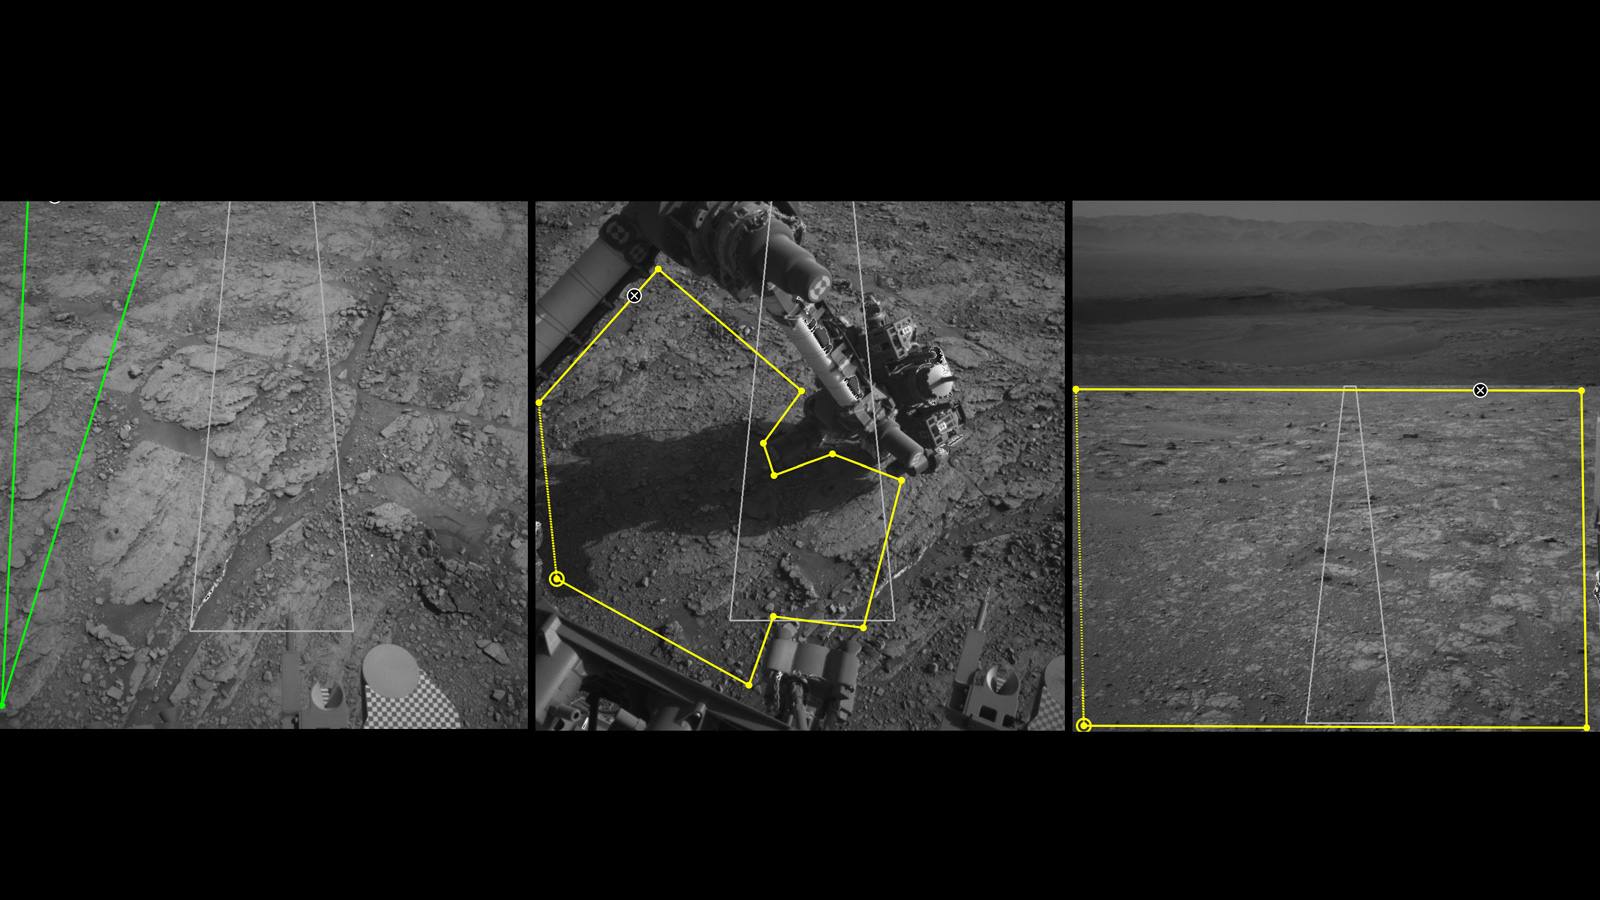

Martian Terrain as Viewed in AI4Mars

Three images from the public tool AI4Mars show different kinds of Martian terrain as seen by NASA’s Curiosity rover. By drawing borders around terrain features and assigning one of four labels to them, you can help train an algorithm that will automatically identify favorable and hazardous terrain for Curiosity’s rover planners. You can visit AI4Mars here.

All three images were generated by Curiosity’s black-and-white Navigation Cameras. In the lower right corner of the first image on the left, the circle and checkerboard on is the Sample Playground, where samples of soil or pulverized rock can be trickled to study their physical properties. In the center are Curiosity’s robotic arm and turret, a collection of science tools on the end of the arm.

Credit: NASA/JPL-Caltech